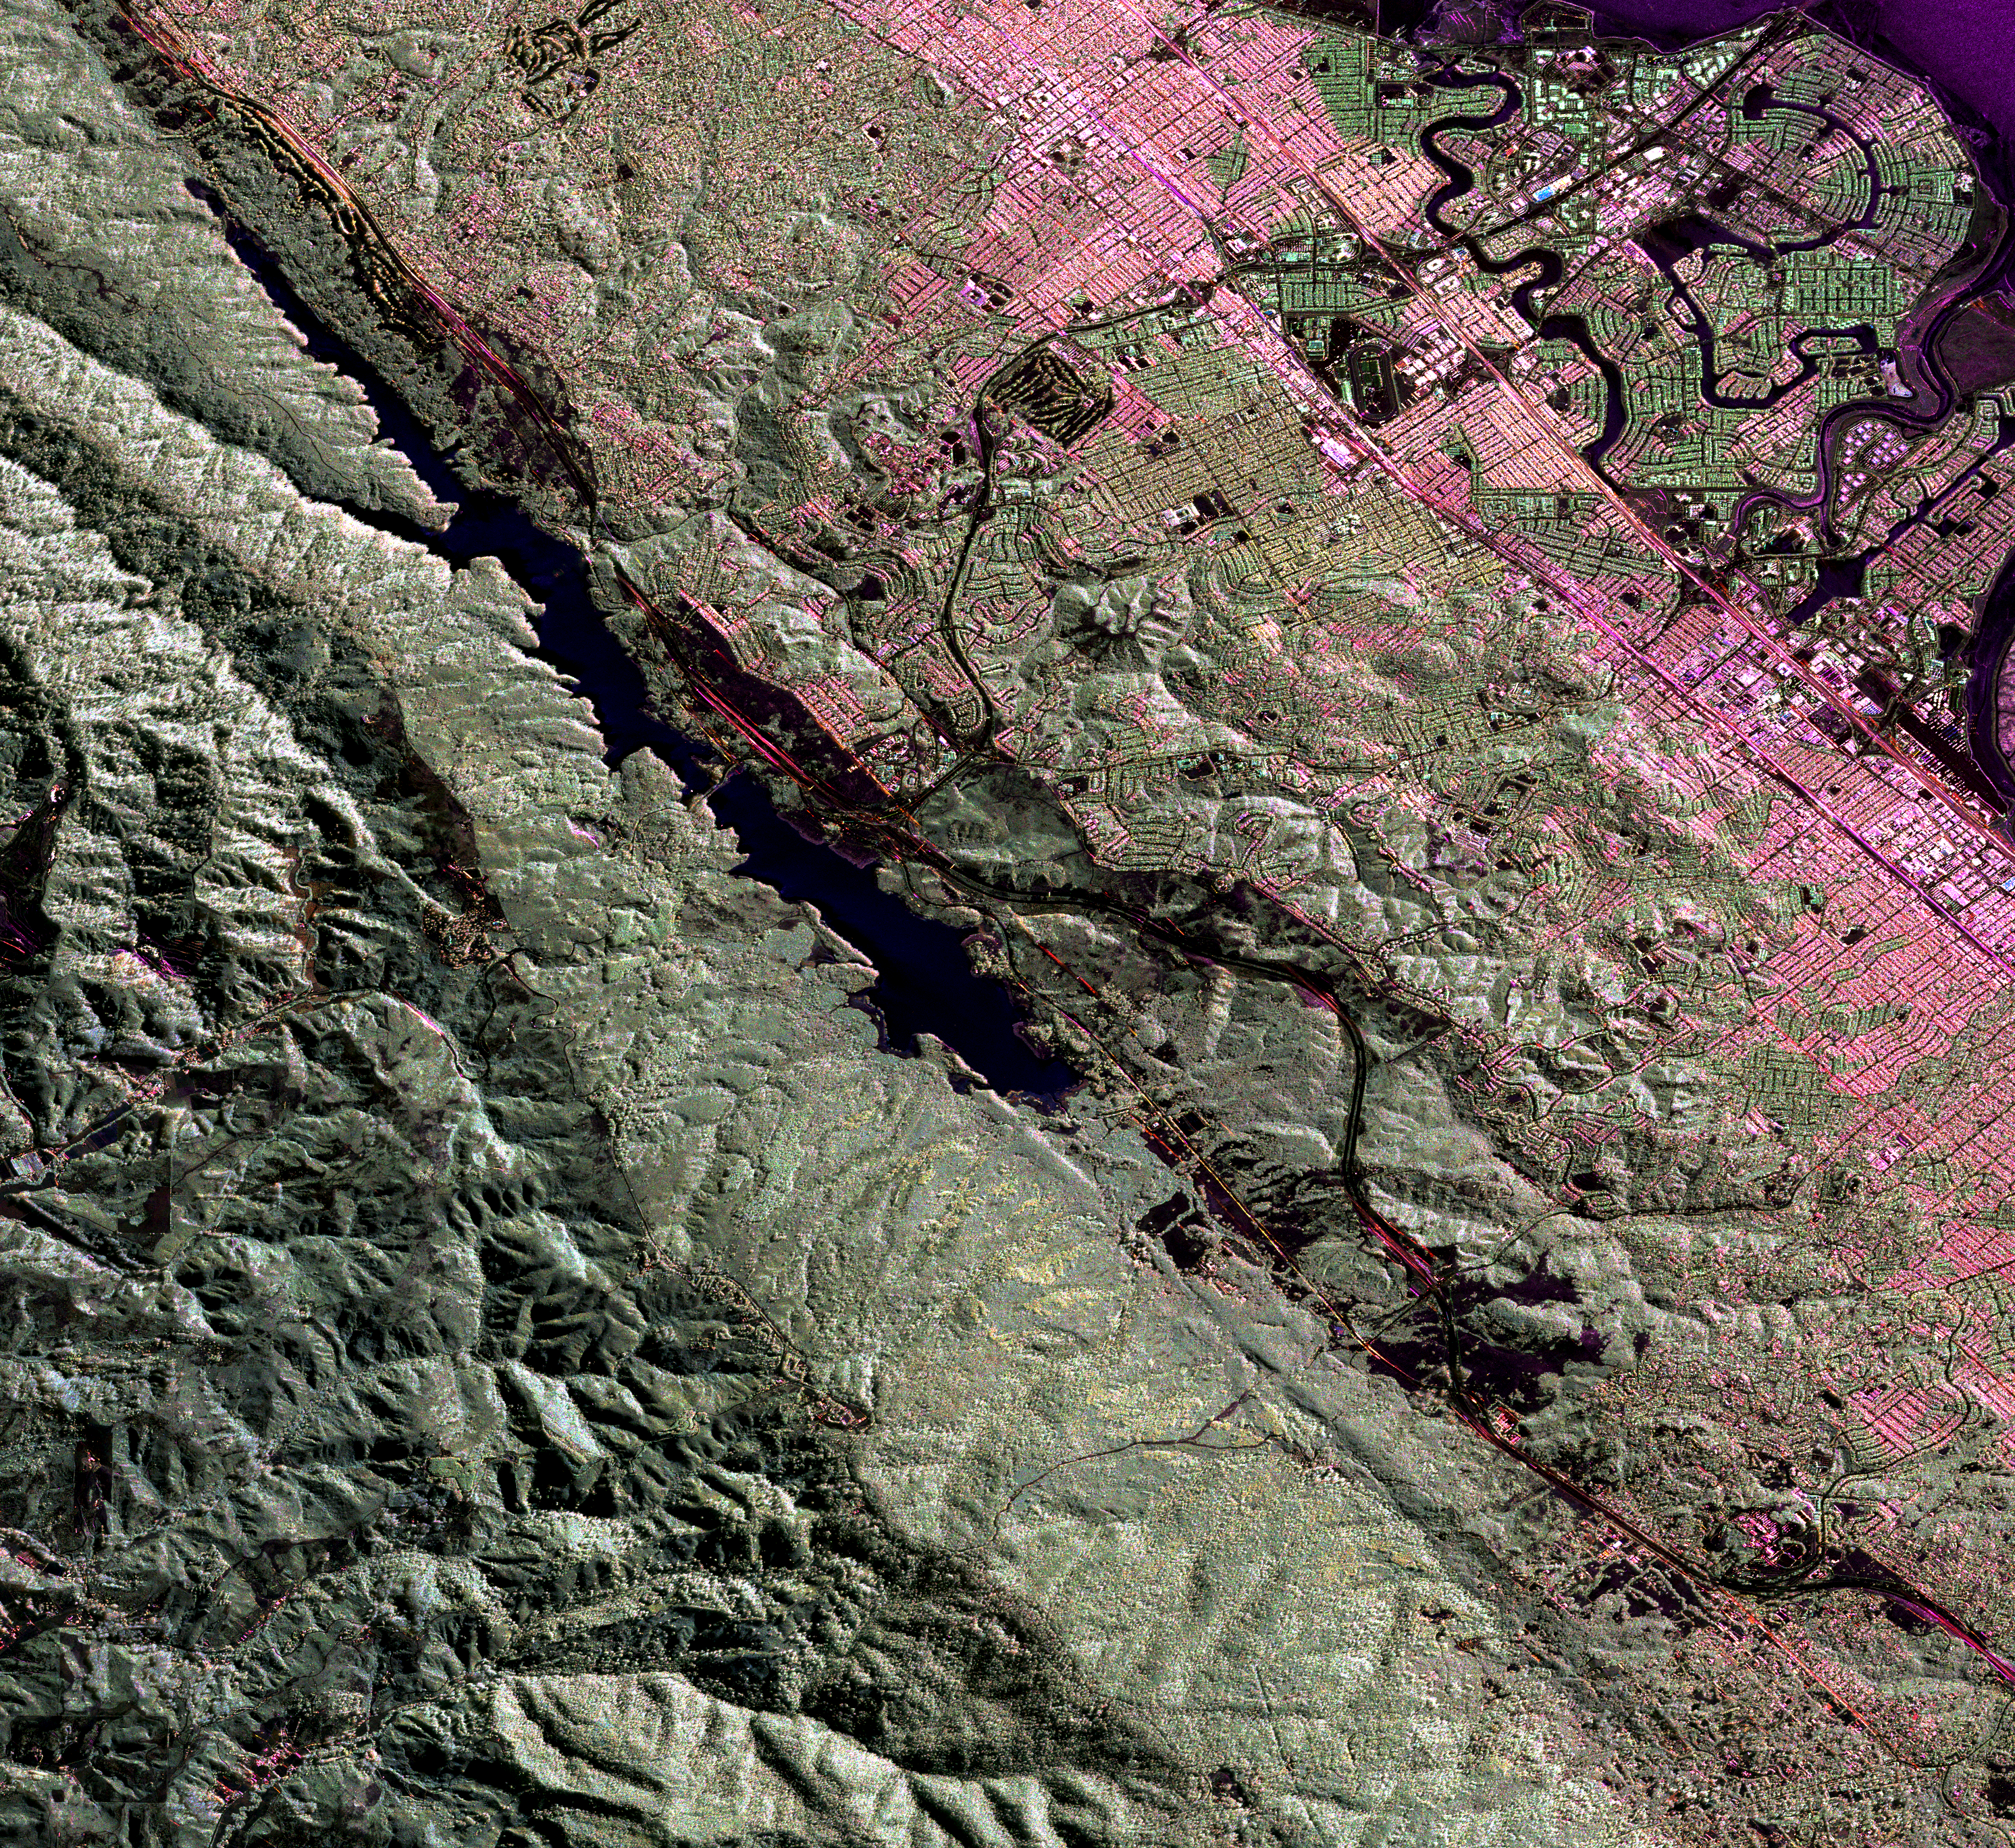

Scientists Search for a Pulse in Skies Above Earthquake Country

This image is a false-color composite of three channels of the UAVSAR polarimetric data acquired over the San Andreas Fault west of San Mateo, California. The fault runs from the top left to bottom right corner, partly beneath the Crystal Springs Reservoir shown in black. The black line curving along the east side of the fault is the freeway I-280, and California highway 91 runs from the top right across to the center left of the image, heading towards Half Moon Bay to the west. San Mateo and Burlingame are parts of the large urbanized area in various tones of pink and green, and Foster City is the area of curved streets extending out into the San Francisco Bay at the top right. This image will be combined with another image acquired at a later time to measure the motion of the Earth’s surface between the two images using the technique called interferometry. The interferometric measurements will allow us to study the pressures building up on the faults at depth. The image is about 15 km (10 miles) across and north is up.

UAVSAR is a reconfigurable polarimetric L-band synthetic aperture radar (SAR) specifically designed to acquire airborne repeat track SAR data for differential interferometric measurements. For more information about radar polarimetry, see http://www.ccrs.nrcan.gc.ca/resource/tutor/polarim/index_e.php. The radar is currently operating on a NASA Gulfstream-III aircraft based at Dryden Flight Research Center and will eventually be ported to fly on an uninhabited, remote-piloted aircraft such as the Northrop Grumman Global Hawk. The radar was built at the Jet Propulsion Laboratory (JPL) with funding by the NASA Earth Science Technology Office (ESTO). UAVSAR is managed and operated by JPL under contract with the NASA Science Directorate.

Credit: NASA/JPL